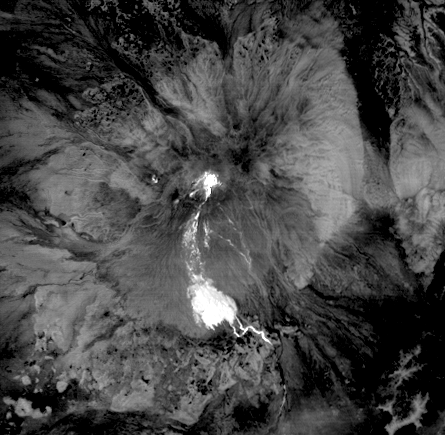

NASA Spacecraft Captures Fury of Russian Volcano

The high, isolated massif of Shiveluch volcano forms one of the largest and most active volcanoes in Russia’s Kamchatka Peninsula. At least 60 large eruptions of Shiveluch have occurred during the last 10,000 years, making it the most vigorous volcano of the Kuril-Kamchatka volcanic arc. In this Jan. 25, 2011, nighttime thermal infrared image from the Advanced Spaceborne Thermal Emission and Reflection Radiometer (ASTER) instrument on NASA’s Terra spacecraft, the bright, hot summit lava dome is evident in the center of the image. The hot trail of material descending to the south forms a large distributed deposit, indicating a recent collapse of the lava dome and formation of a large debris avalanche. The colder flat areas around the volcano appear in dark gray and black tones. The image covers an area of 6.7 by 6.7 kilometers (4.2 by 4.2 miles), and is located at 56.6 degrees north latitude, 161.3 degrees east longitude. The resolution of ASTER’s thermal bands is 90 meters (about 300 feet).

With its 14 spectral bands from the visible to the thermal infrared wavelength region and its high spatial resolution of 15 to 90 meters (about 50 to 300 feet), ASTER images Earth to map and monitor the changing surface of our planet. ASTER is one of five Earth-observing instruments launched Dec. 18, 1999, on Terra. The instrument was built by Japan’s Ministry of Economy, Trade and Industry. A joint U.S./Japan science team is responsible for validation and calibration of the instrument and data products.

The broad spectral coverage and high spectral resolution of ASTER provides scientists in numerous disciplines with critical information for surface mapping and monitoring of dynamic conditions and temporal change. Example applications are: monitoring glacial advances and retreats; monitoring potentially active volcanoes; identifying crop stress; determining cloud morphology and physical properties; wetlands evaluation; thermal pollution monitoring; coral reef degradation; surface temperature mapping of soils and geology; and measuring surface heat balance.

The U.S. science team is located at NASA’s Jet Propulsion Laboratory, Pasadena, Calif. The Terra mission is part of NASA’s Science Mission Directorate, Washington, D.C.

Credit: NASA/GSFC/METI/ERSDAC/JAROS, and U.S./Japan ASTER Science Team